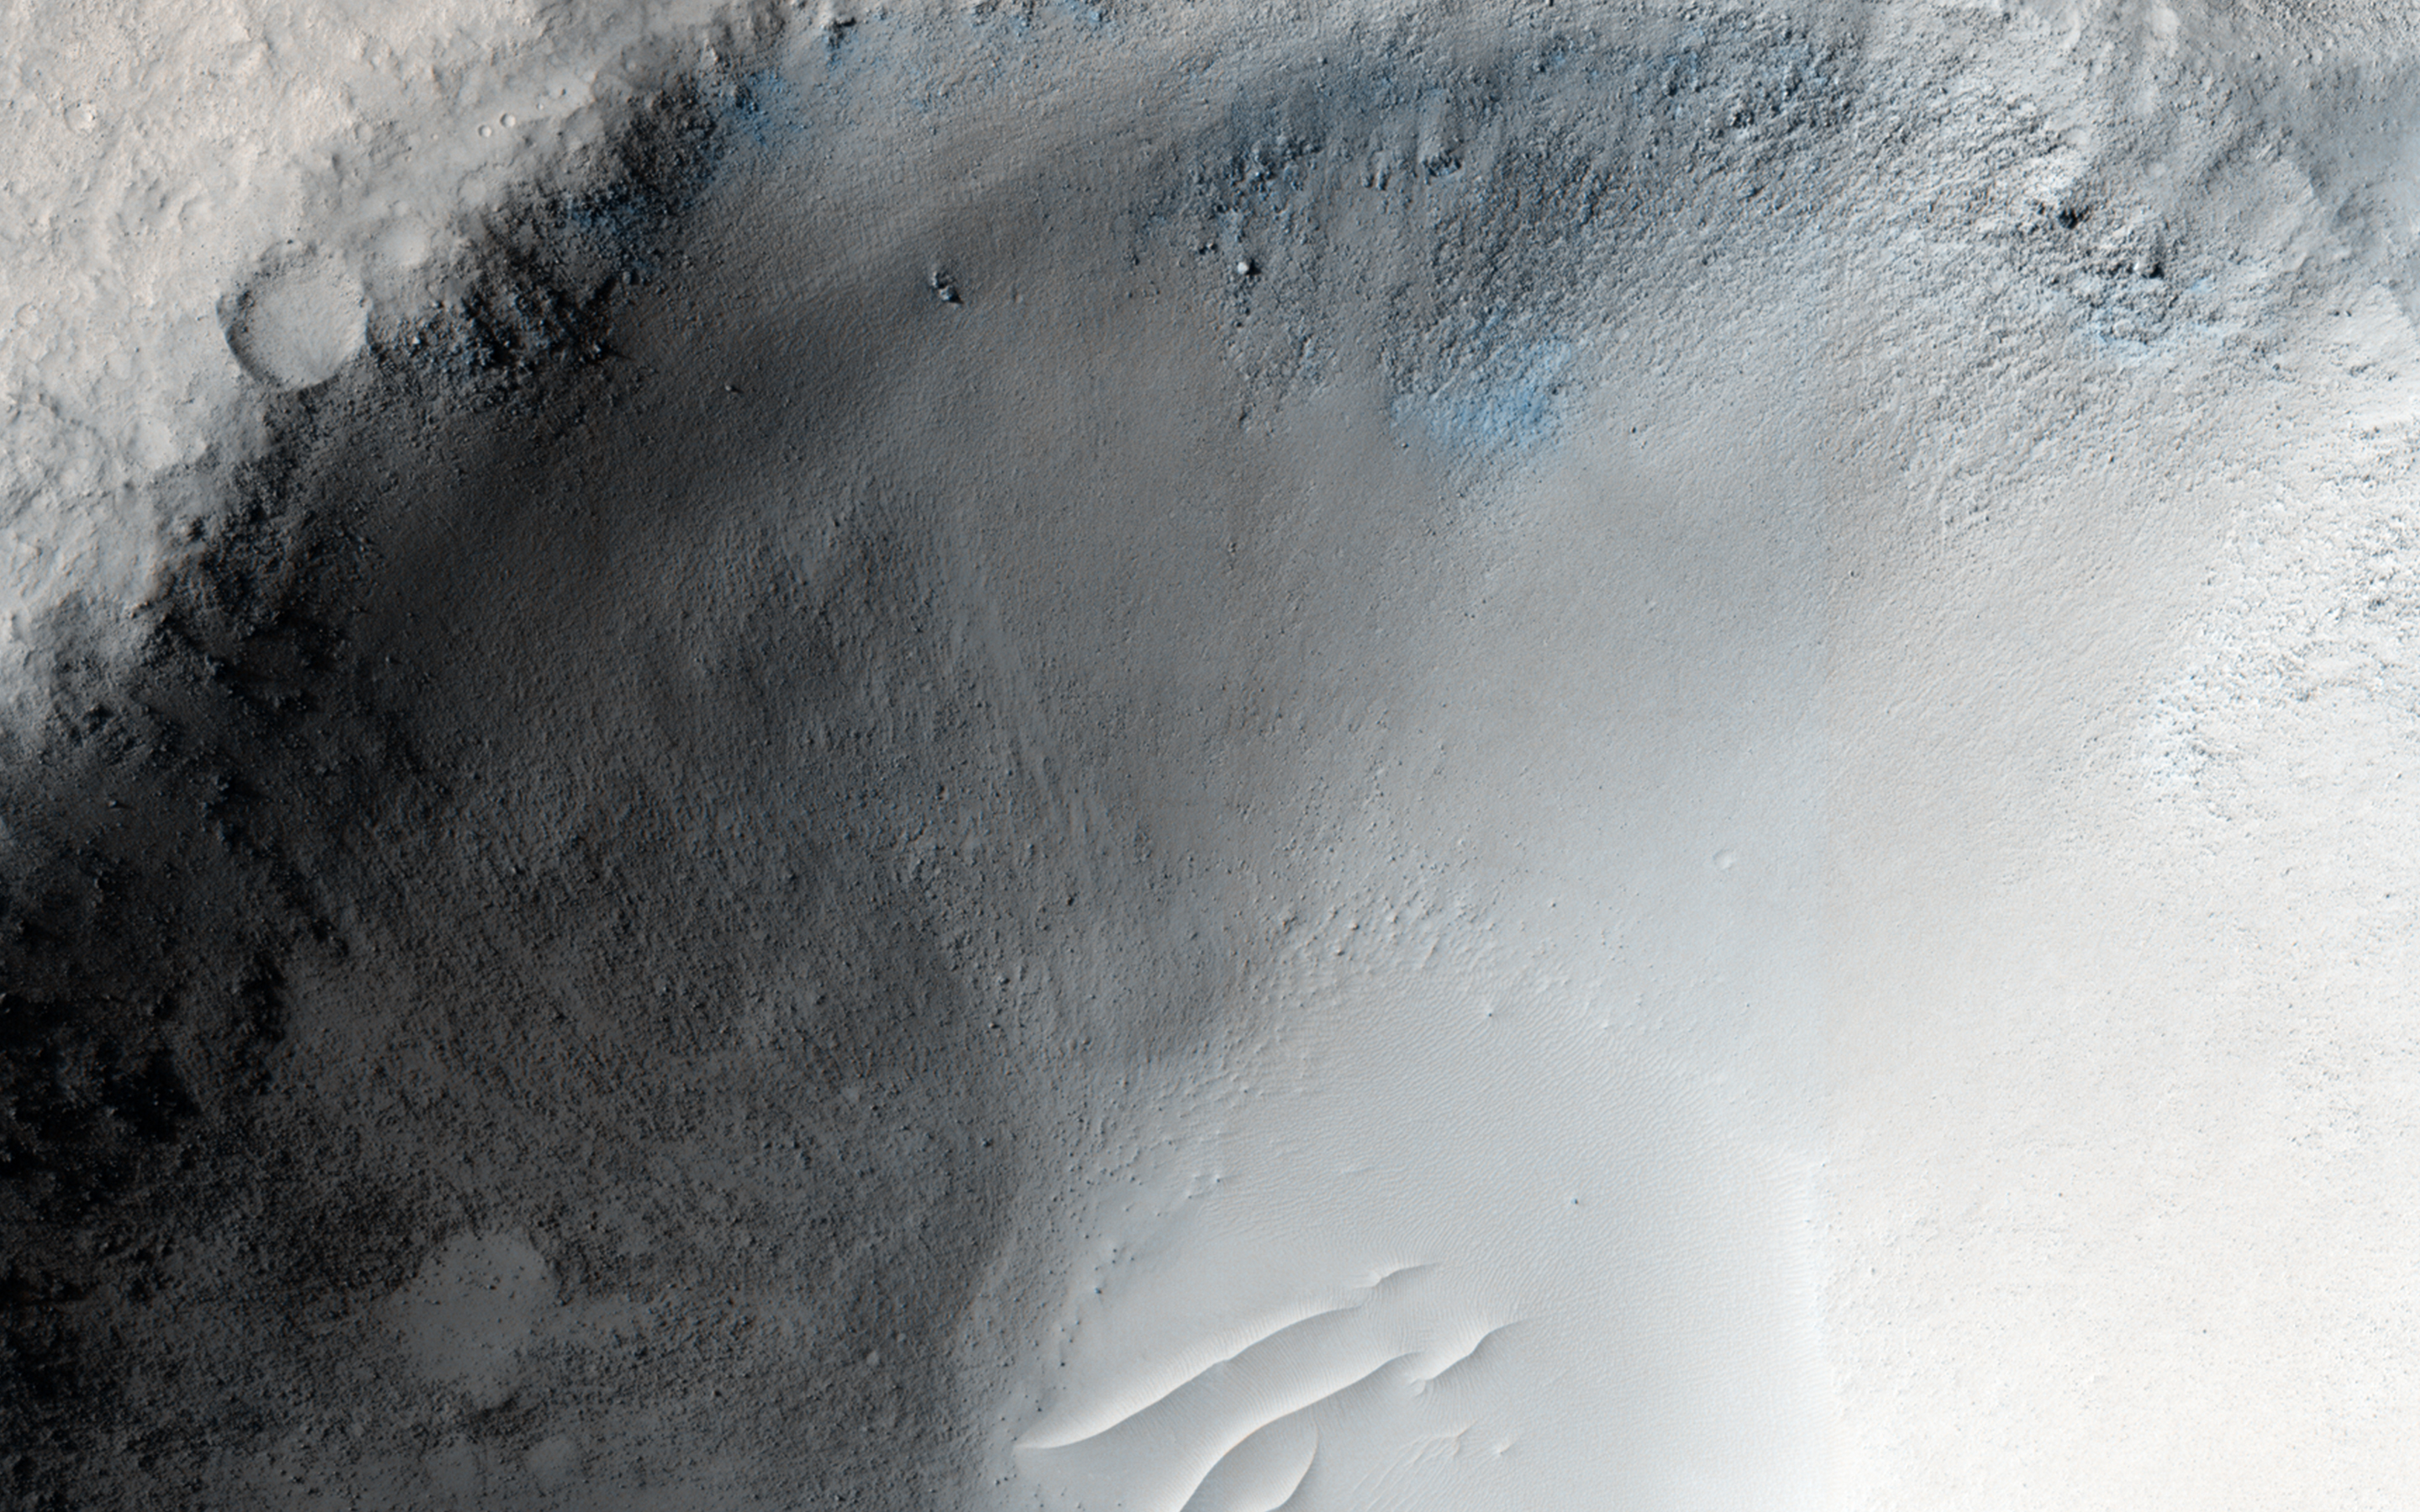

An Impact Crater in Isidis Planitia

This recent observation is the fifth time we’ve imaged this spot on Mars. We often re-image spots on the surface to search for, or track changes, due to active processes, such as migrating sand dunes.

In this case, there isn’t any known activity, although careful comparison of the images could show changes. Instead, we acquired these pictures at a range of viewing and illumination angles as an experiment to try to extract new information at the limits of image resolution. This is possible in two ways: by seeing the 3D shapes from different illumination and viewing angles, and, after orthorectification of the images, by combining them into a “super-resolution” image. (Orthorectification shows how the sloping surface appears from directly overhead).

This location is also the site of an early candidate for location of the Beagle 2 lander based on an image from the Mars Global Surveyor. HiRISE has acquired 24 other images covering most of the expected Beagle-2 landing ellipse, but no clear evidence for Beagle 2 has been reported.

HiRISE is one of six instruments on NASA’s Mars Reconnaissance Orbiter. The University of Arizona, Tucson, operates HiRISE, which was built by Ball Aerospace & Technologies Corp., Boulder, Colo. NASA’s Jet Propulsion Laboratory, a division of the California Institute of Technology in Pasadena, manages the Mars Reconnaissance Orbiter Project for NASA’s Science Mission Directorate, Washington.

Credit: NASA/JPL-Caltech/Univ. of Arizona